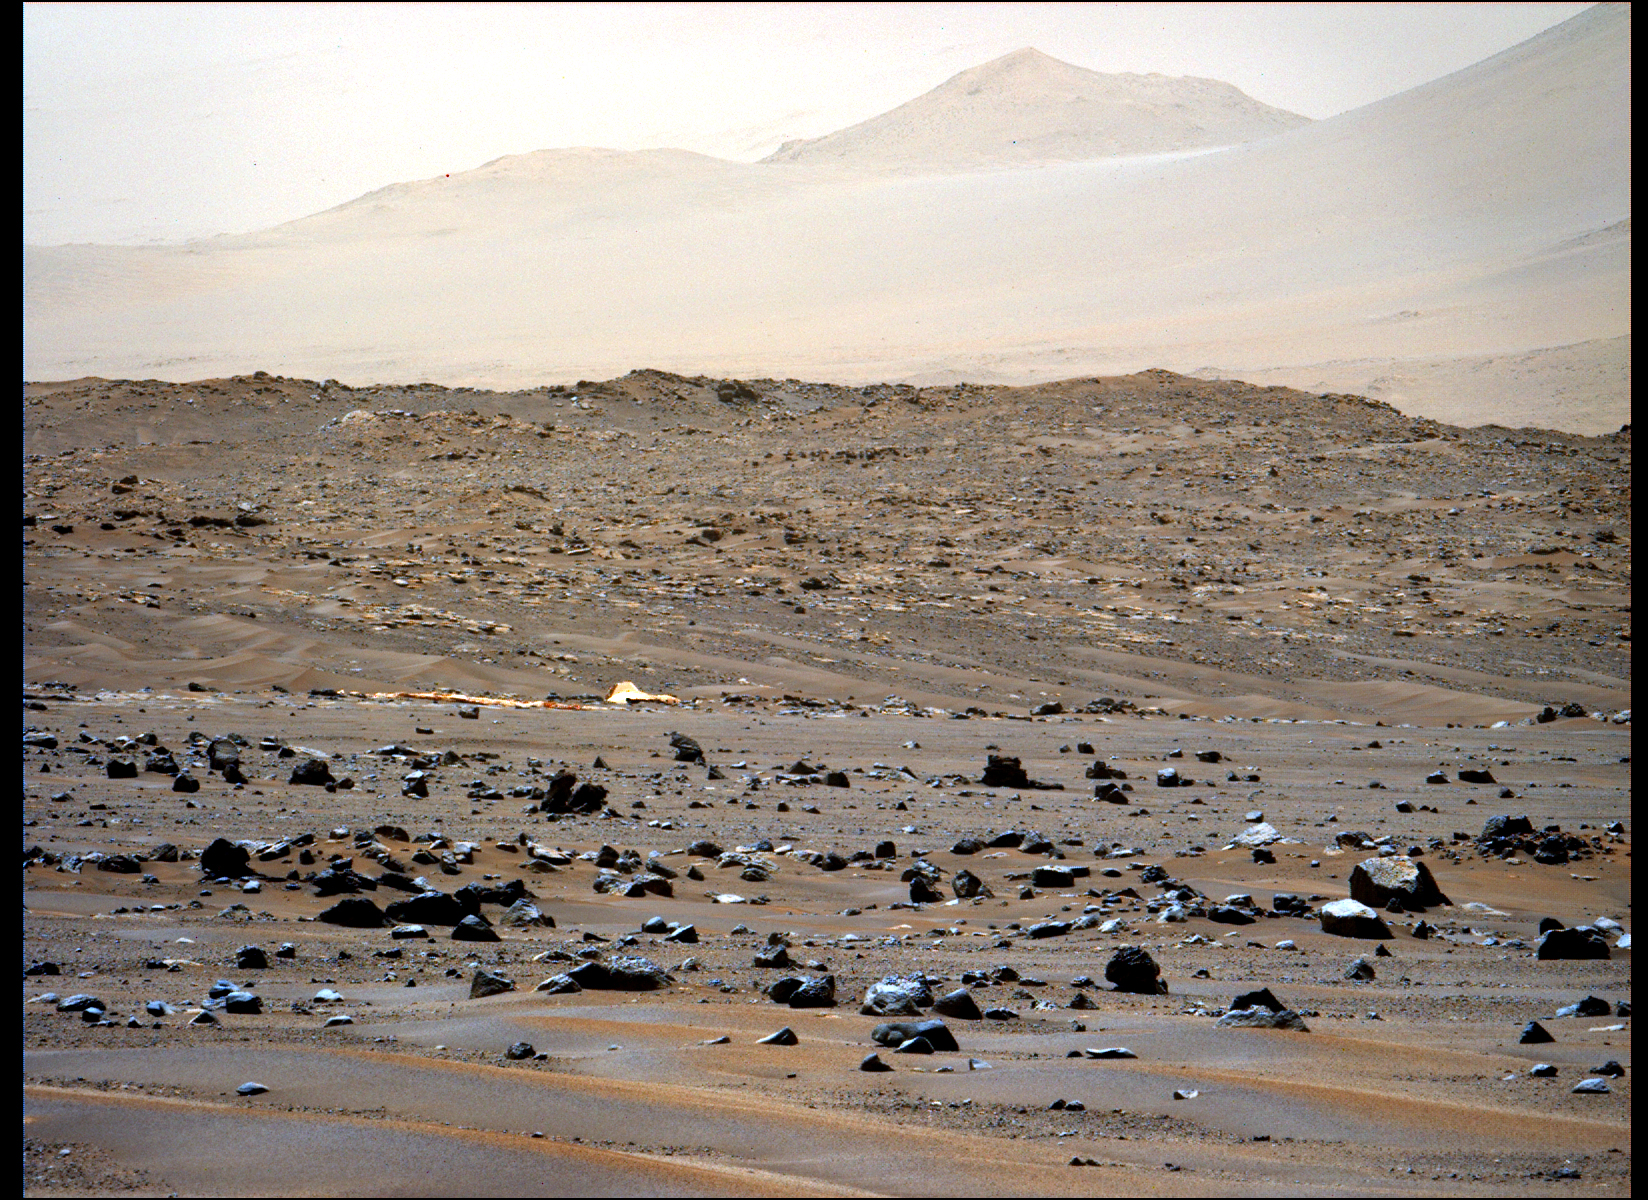

Perseverance Views Its Parachute

This image of the parachute that helped deliver NASA’s Perseverance Mars rover to the Martian surface was taken by the rover’s Mastcam-Z instrument on April 6, 2022, the 401st Martian day, or sol, of the mission. The parachute helped slow Perseverance down during its landing at Jezero Crater on Feb. 18, 2021.

A key objective for Perseverance’s mission on Mars is astrobiology, including the search for signs of ancient microbial life. The rover will characterize the planet’s geology and past climate, pave the way for human exploration of the Red Planet, and be the first mission to collect and cache Martian rock and regolith (broken rock and dust).

Subsequent NASA missions, in cooperation with ESA (European Space Agency), would send spacecraft to Mars to collect these sealed samples from the surface and return them to Earth for in-depth analysis.

The Mars 2020 Perseverance mission is part of NASA’s Moon to Mars exploration approach, which includes Artemis missions to the Moon that will help prepare for human exploration of the Red Planet.

NASA’s Jet Propulsion Laboratory, which is managed for NASA by Caltech in Pasadena, California, built and manages operations of the Perseverance rover.

The Mastcam-Z investigation is led and operated by Arizona State University in Tempe, working in collaboration with Malin Space Science Systems in San Diego, on the design, fabrication, testing, and operation of the cameras, and in collaboration with the Neils Bohr Institute of the University of Copenhagen on the design, fabrication, and testing of the calibration targets.

Credit: NASA/JPL-Caltech/ASU/MSSS